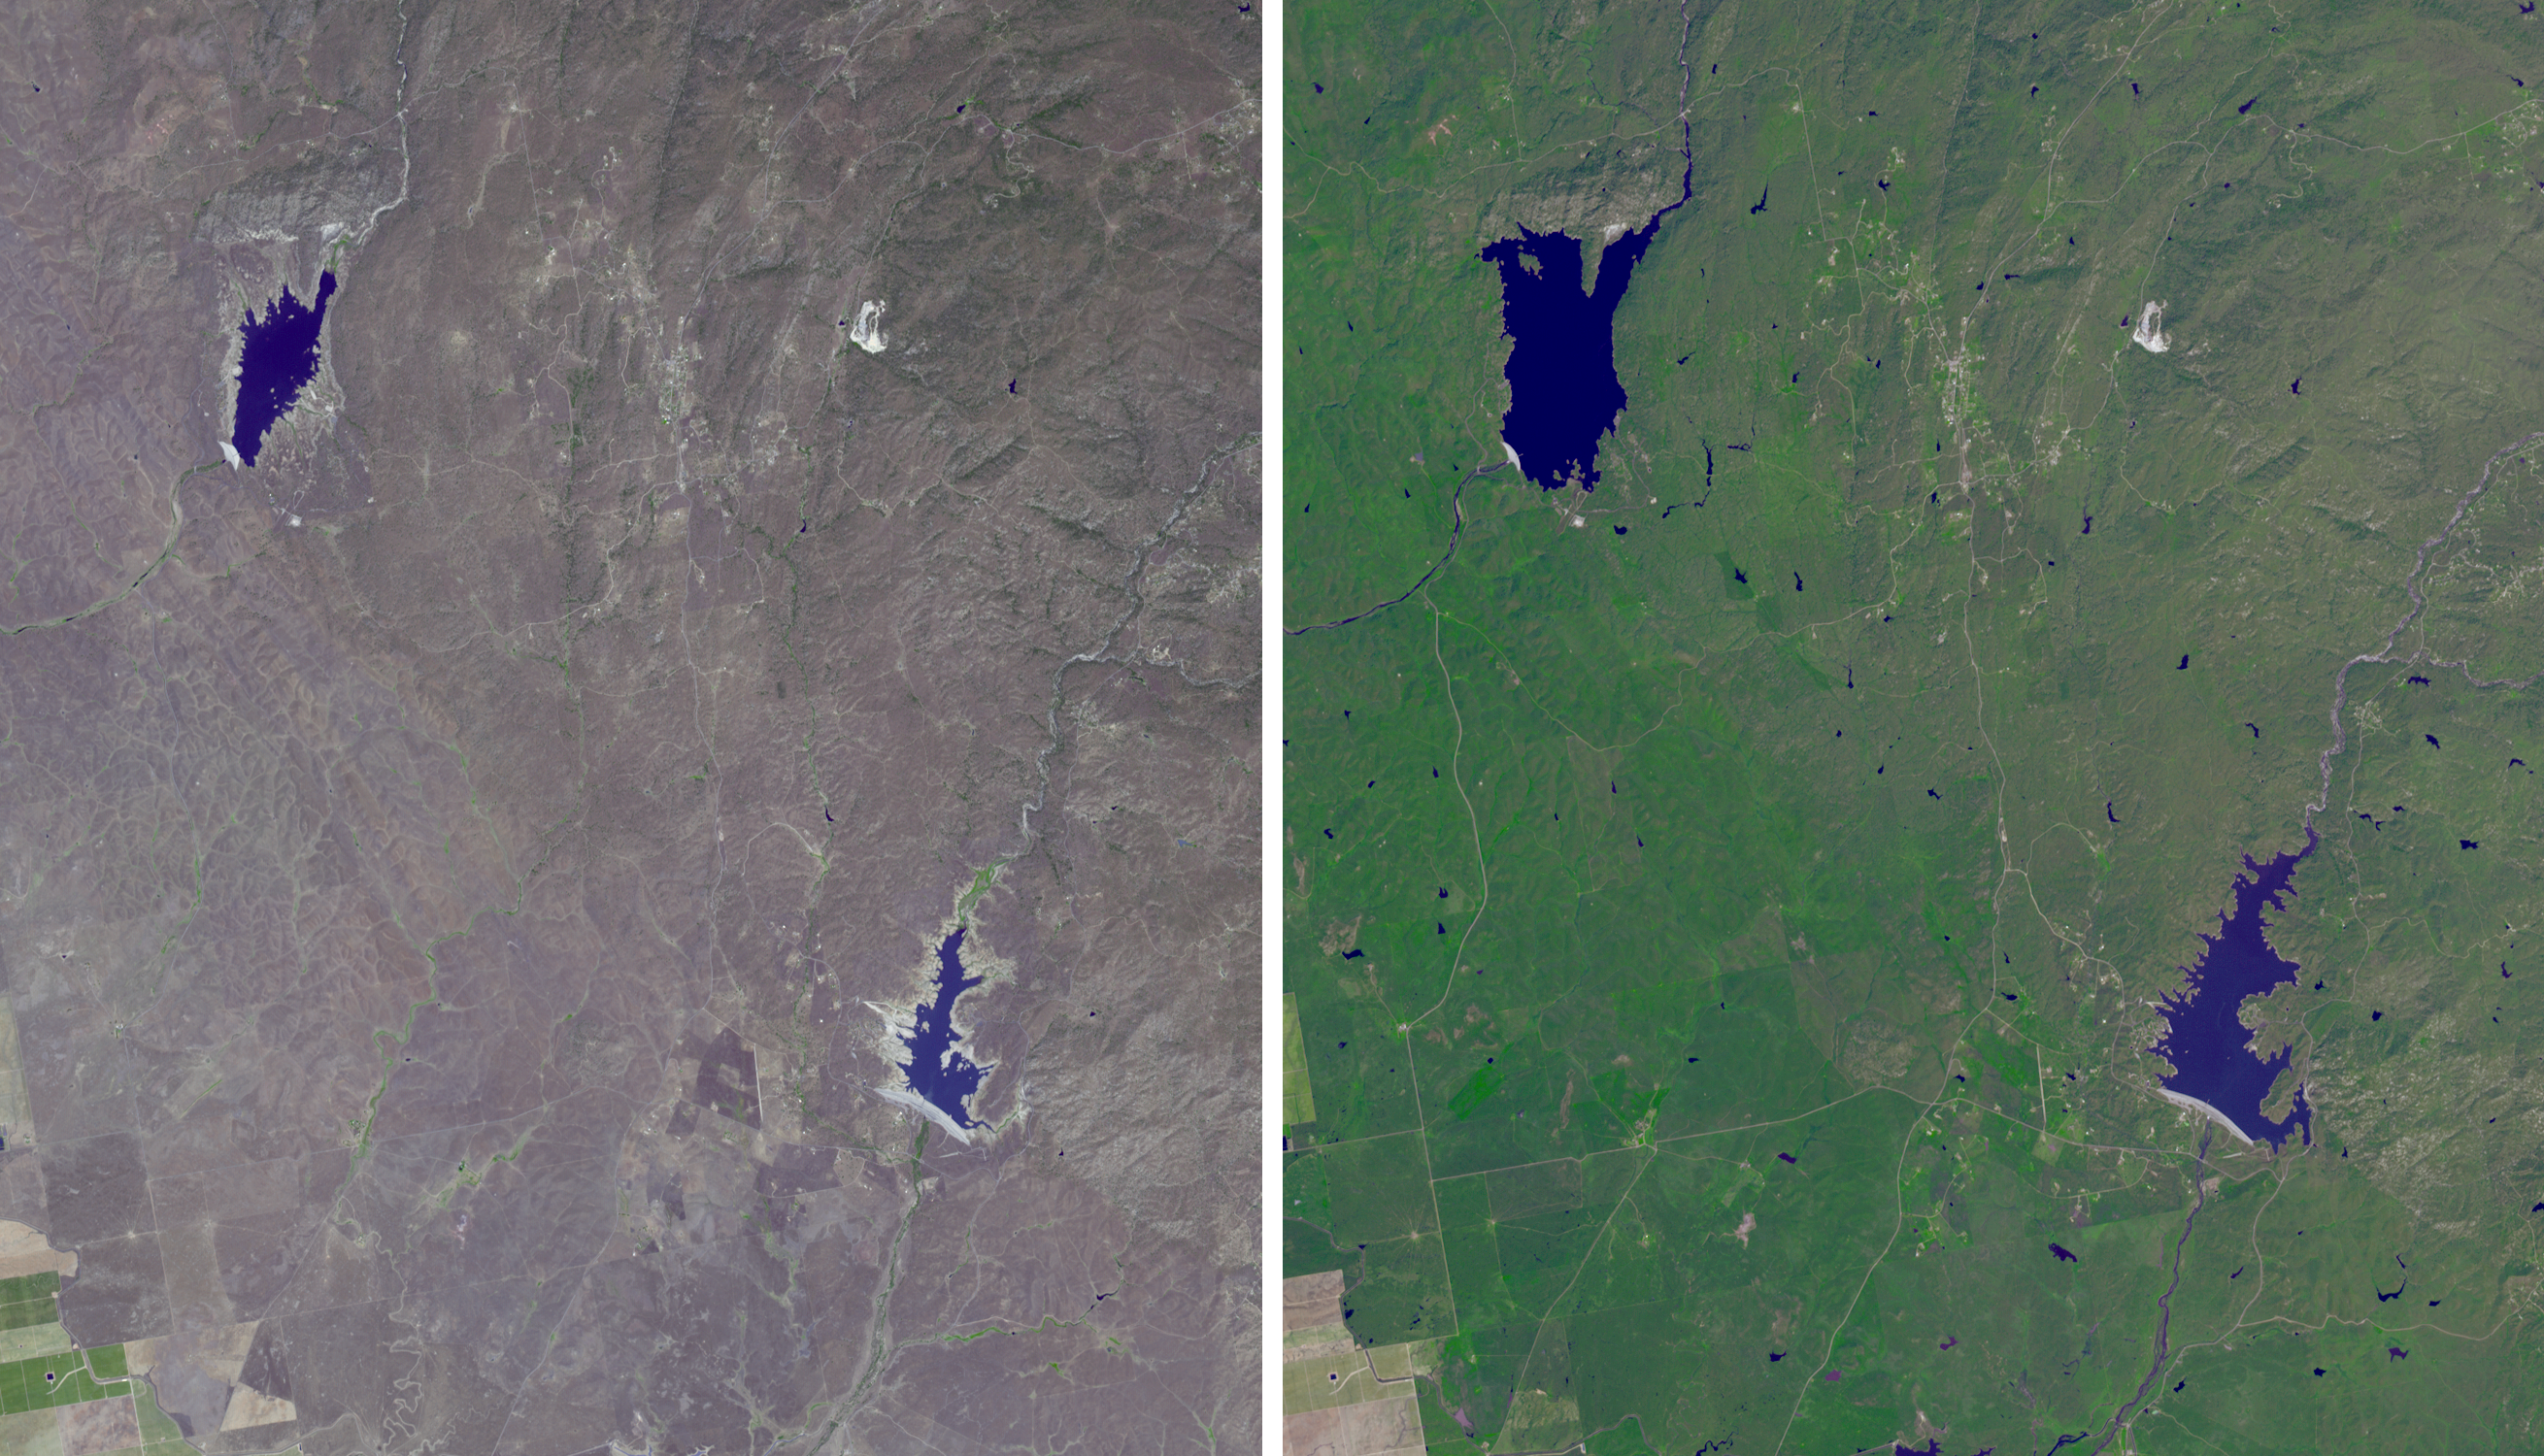

Images Show Severity of California Drought

The effects of California’s severe multiyear drought can be clearly seen in this pair of images acquired by the Advanced Spaceborne Thermal Emission and Reflection Radiometer (ASTER) instrument on NASA’s Terra spacecraft. The images show an area northeast of Madera, in the Sierra Nevada Moutains foothills between Yosemite National Park and the San Joaquin Valley. The right image was acquired April 5, 2011, when winter rainfall was at a normal level. H.V. Eastman and Hensley Lakes, and numerous stock tanks, are full, and green vegetation carpets the landscape. Three years later, when the left image was acquired on May 15, 2014, the drying up of the reservoirs is apparent, as is the browning of the grass- and shrub-lands. The images cover an area of 12.1 by 14 miles (19.5 by 22.5 kilometers), and are located at 37.2 degrees north, 119.9 degrees west.

With its 14 spectral bands from the visible to the thermal infrared wavelength region and its high spatial resolution of 15 to 90 meters (about 50 to 300 feet), ASTER images Earth to map and monitor the changing surface of our planet. ASTER is one of five Earth-observing instruments launched Dec. 18, 1999, on Terra. The instrument was built by Japan’s Ministry of Economy, Trade and Industry. A joint U.S./Japan science team is responsible for validation and calibration of the instrument and data products.

The broad spectral coverage and high spectral resolution of ASTER provides scientists in numerous disciplines with critical information for surface mapping and monitoring of dynamic conditions and temporal change. Example applications are: monitoring glacial advances and retreats; monitoring potentially active volcanoes; identifying crop stress; determining cloud morphology and physical properties; wetlands evaluation; thermal pollution monitoring; coral reef degradation; surface temperature mapping of soils and geology; and measuring surface heat balance.

The U.S. science team is located at NASA’s Jet Propulsion Laboratory, Pasadena, Calif. The Terra mission is part of NASA’s Science Mission Directorate, Washington, D.C.

Credit: NASA/GSFC/METI/ERSDAC/JAROS, and U.S./Japan ASTER Science Team